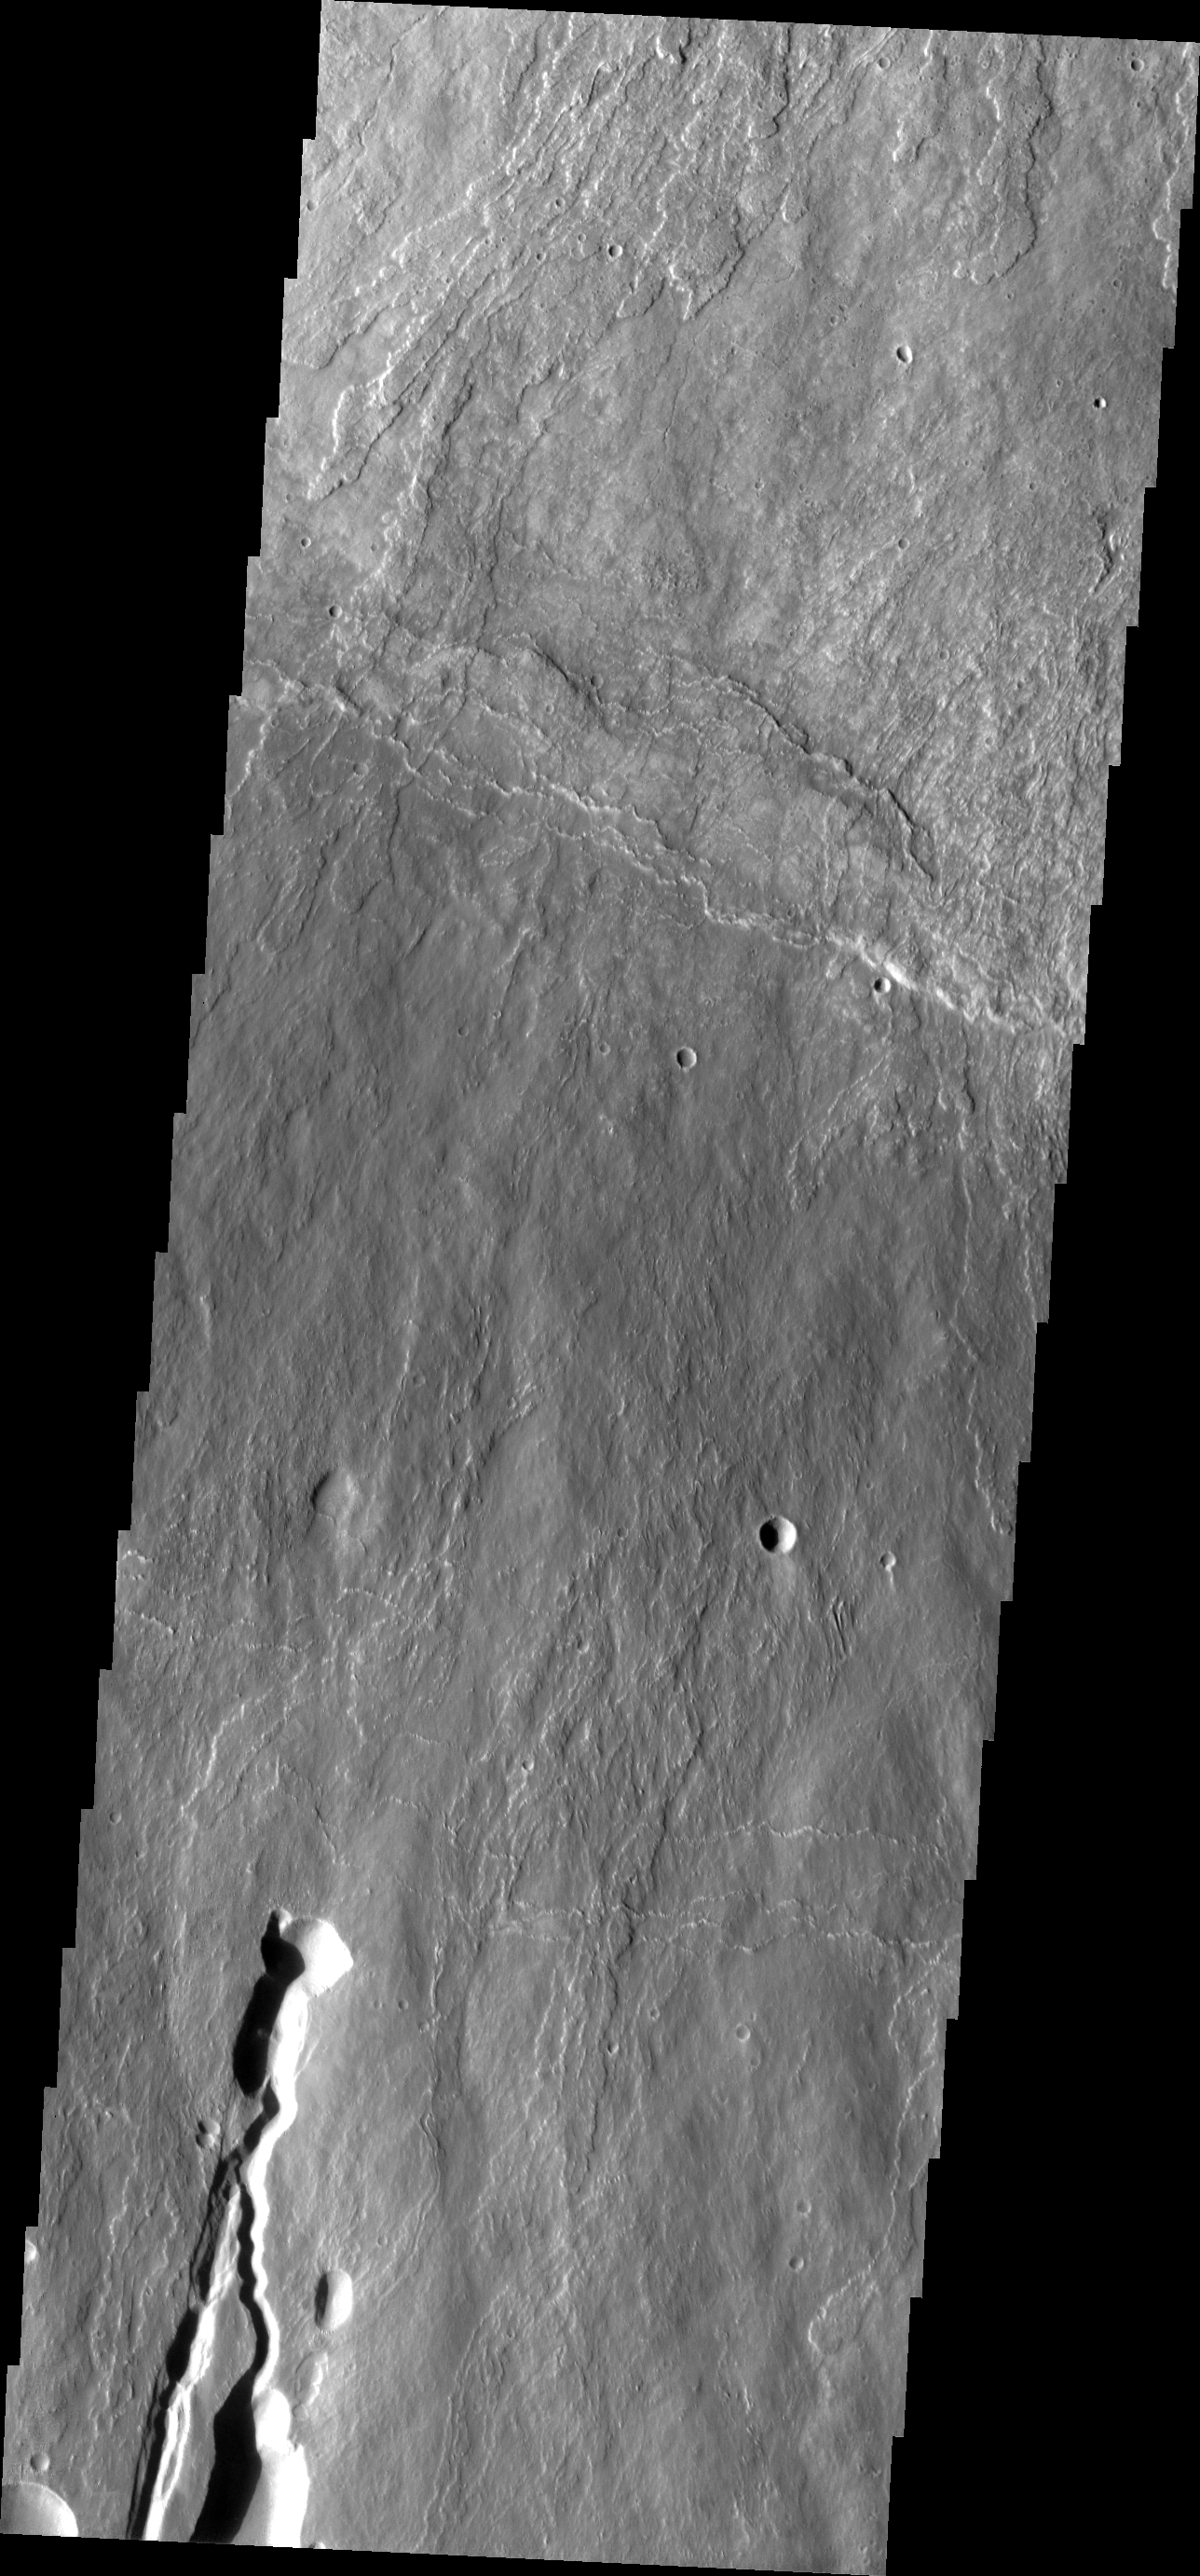

Investigating Mars: Ascraeus Mons

This image shows part of the southern flank of Ascraeus Mons. The feature at the bottom of the image is a collapse feature. These features can be caused by several processes. The ceiling of lava tubes can collapse into the open space left after the last flow. Tectonic activity can occur, and blocks of material can drop down between faults. The tectonic features are called graben. All three of the Tharsis volcanoes (Ascraeus, Pavonis and Arsia mons) are aligned along a northeast/southwest trend. The largest region of collapse features on each of the three volcanoes are located along this trend.

The Odyssey spacecraft has spent over 15 years in orbit around Mars, circling the planet more than 69000 times. It holds the record for longest working spacecraft at Mars. THEMIS, the IR/VIS camera system, has collected data for the entire mission and provides images covering all seasons and lighting conditions. Over the years many features of interest have received repeated imaging, building up a suite of images covering the entire feature. From the deepest chasma to the tallest volcano, individual dunes inside craters and dune fields that encircle the north pole, channels carved by water and lava, and a variety of other feature, THEMIS has imaged them all. For the next several months the image of the day will focus on the Tharsis volcanoes, the various chasmata of Valles Marineris, and the major dunes fields. We hope you enjoy these images!

Credit: NASA/JPL-Caltech/ASU